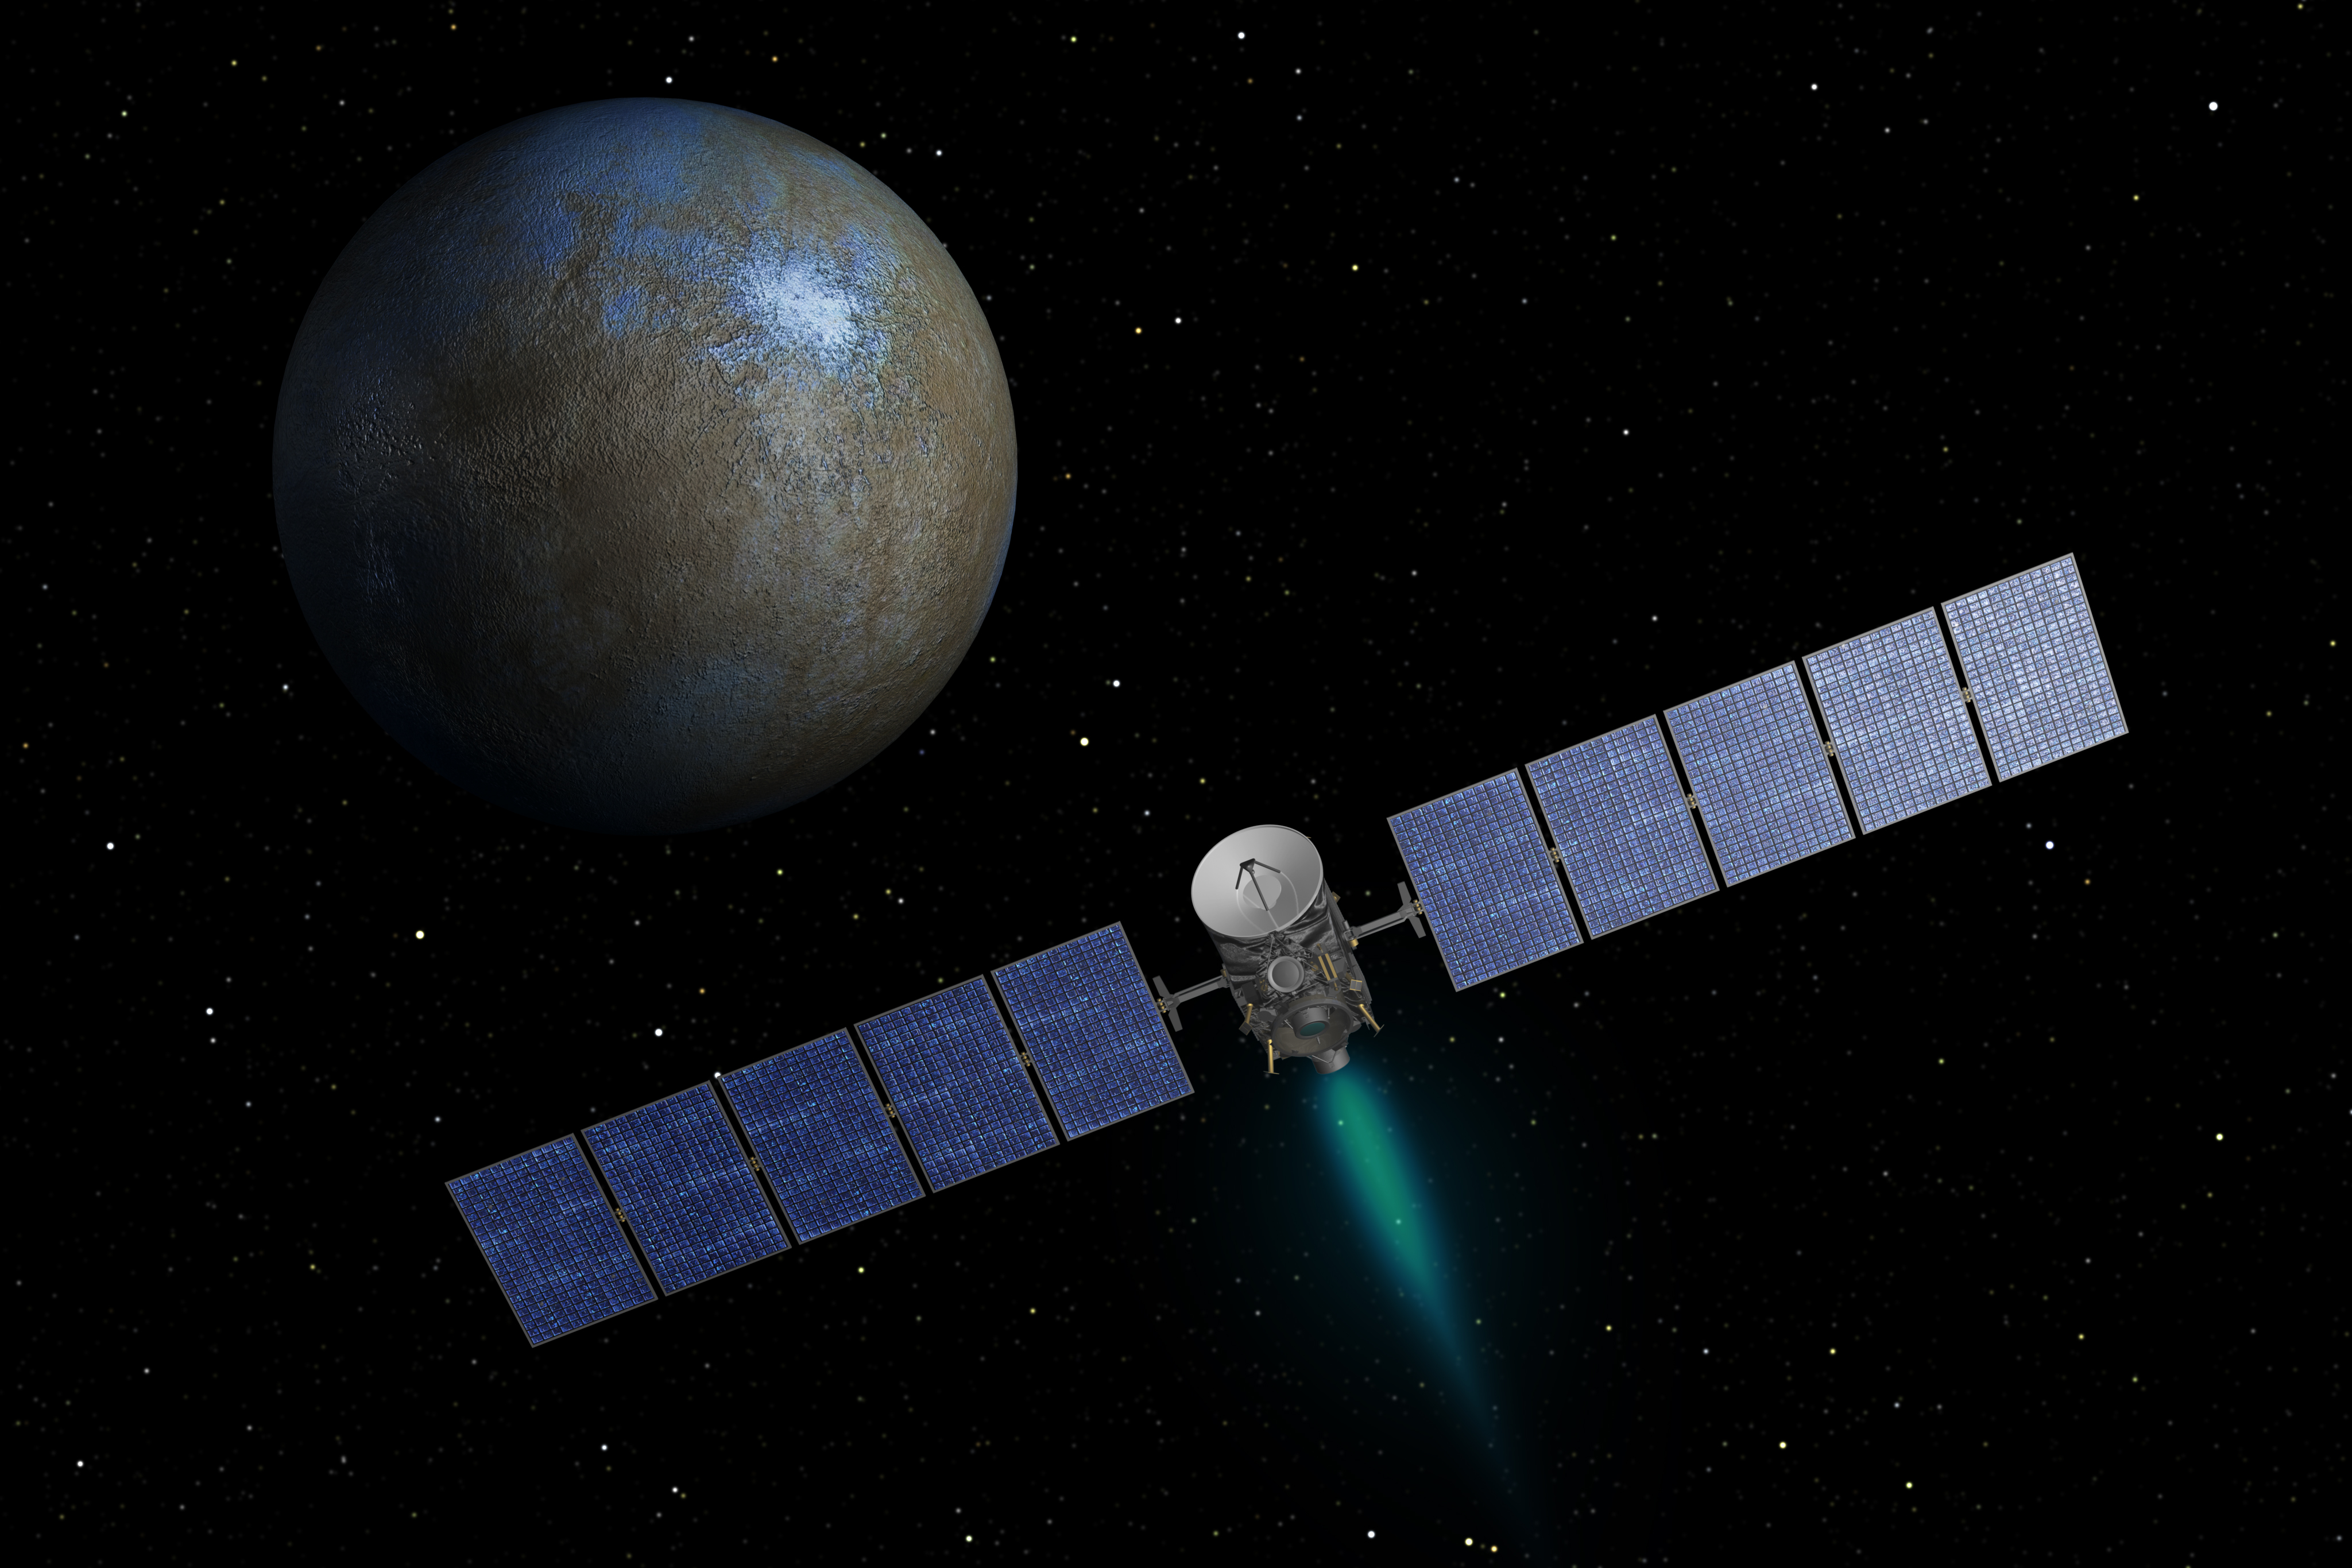

On the Way to Ceres (Artist Concept)

This artist’s concept shows NASA’s Dawn spacecraft heading toward the dwarf planet Ceres. Dawn spent nearly 14 months orbiting Vesta, the second most massive object in the main asteroid belt between Mars and Jupiter, from 2011 to 2012. It is heading towards Ceres, the largest member of the asteroid belt. When Dawn arrives, it will be the first spacecraft to go into orbit around two destinations in our solar system beyond Earth.

Dawn’s mission is managed by JPL for NASA’s Science Mission Directorate in Washington. Dawn is a project of the directorate’s Discovery Program, managed by NASA’s Marshall Space Flight Center in Huntsville, Ala. UCLA is responsible for overall Dawn mission science. Orbital Sciences Corp. in Dulles, Va., designed and built the spacecraft. The German Aerospace Center, the Max Planck Institute for Solar System Research, the Italian Space Agency and the Italian National Astrophysical Institute are international partners on the mission team. The California Institute of Technology in Pasadena manages JPL for NASA.

Credit: NASA/JPL-Caltech